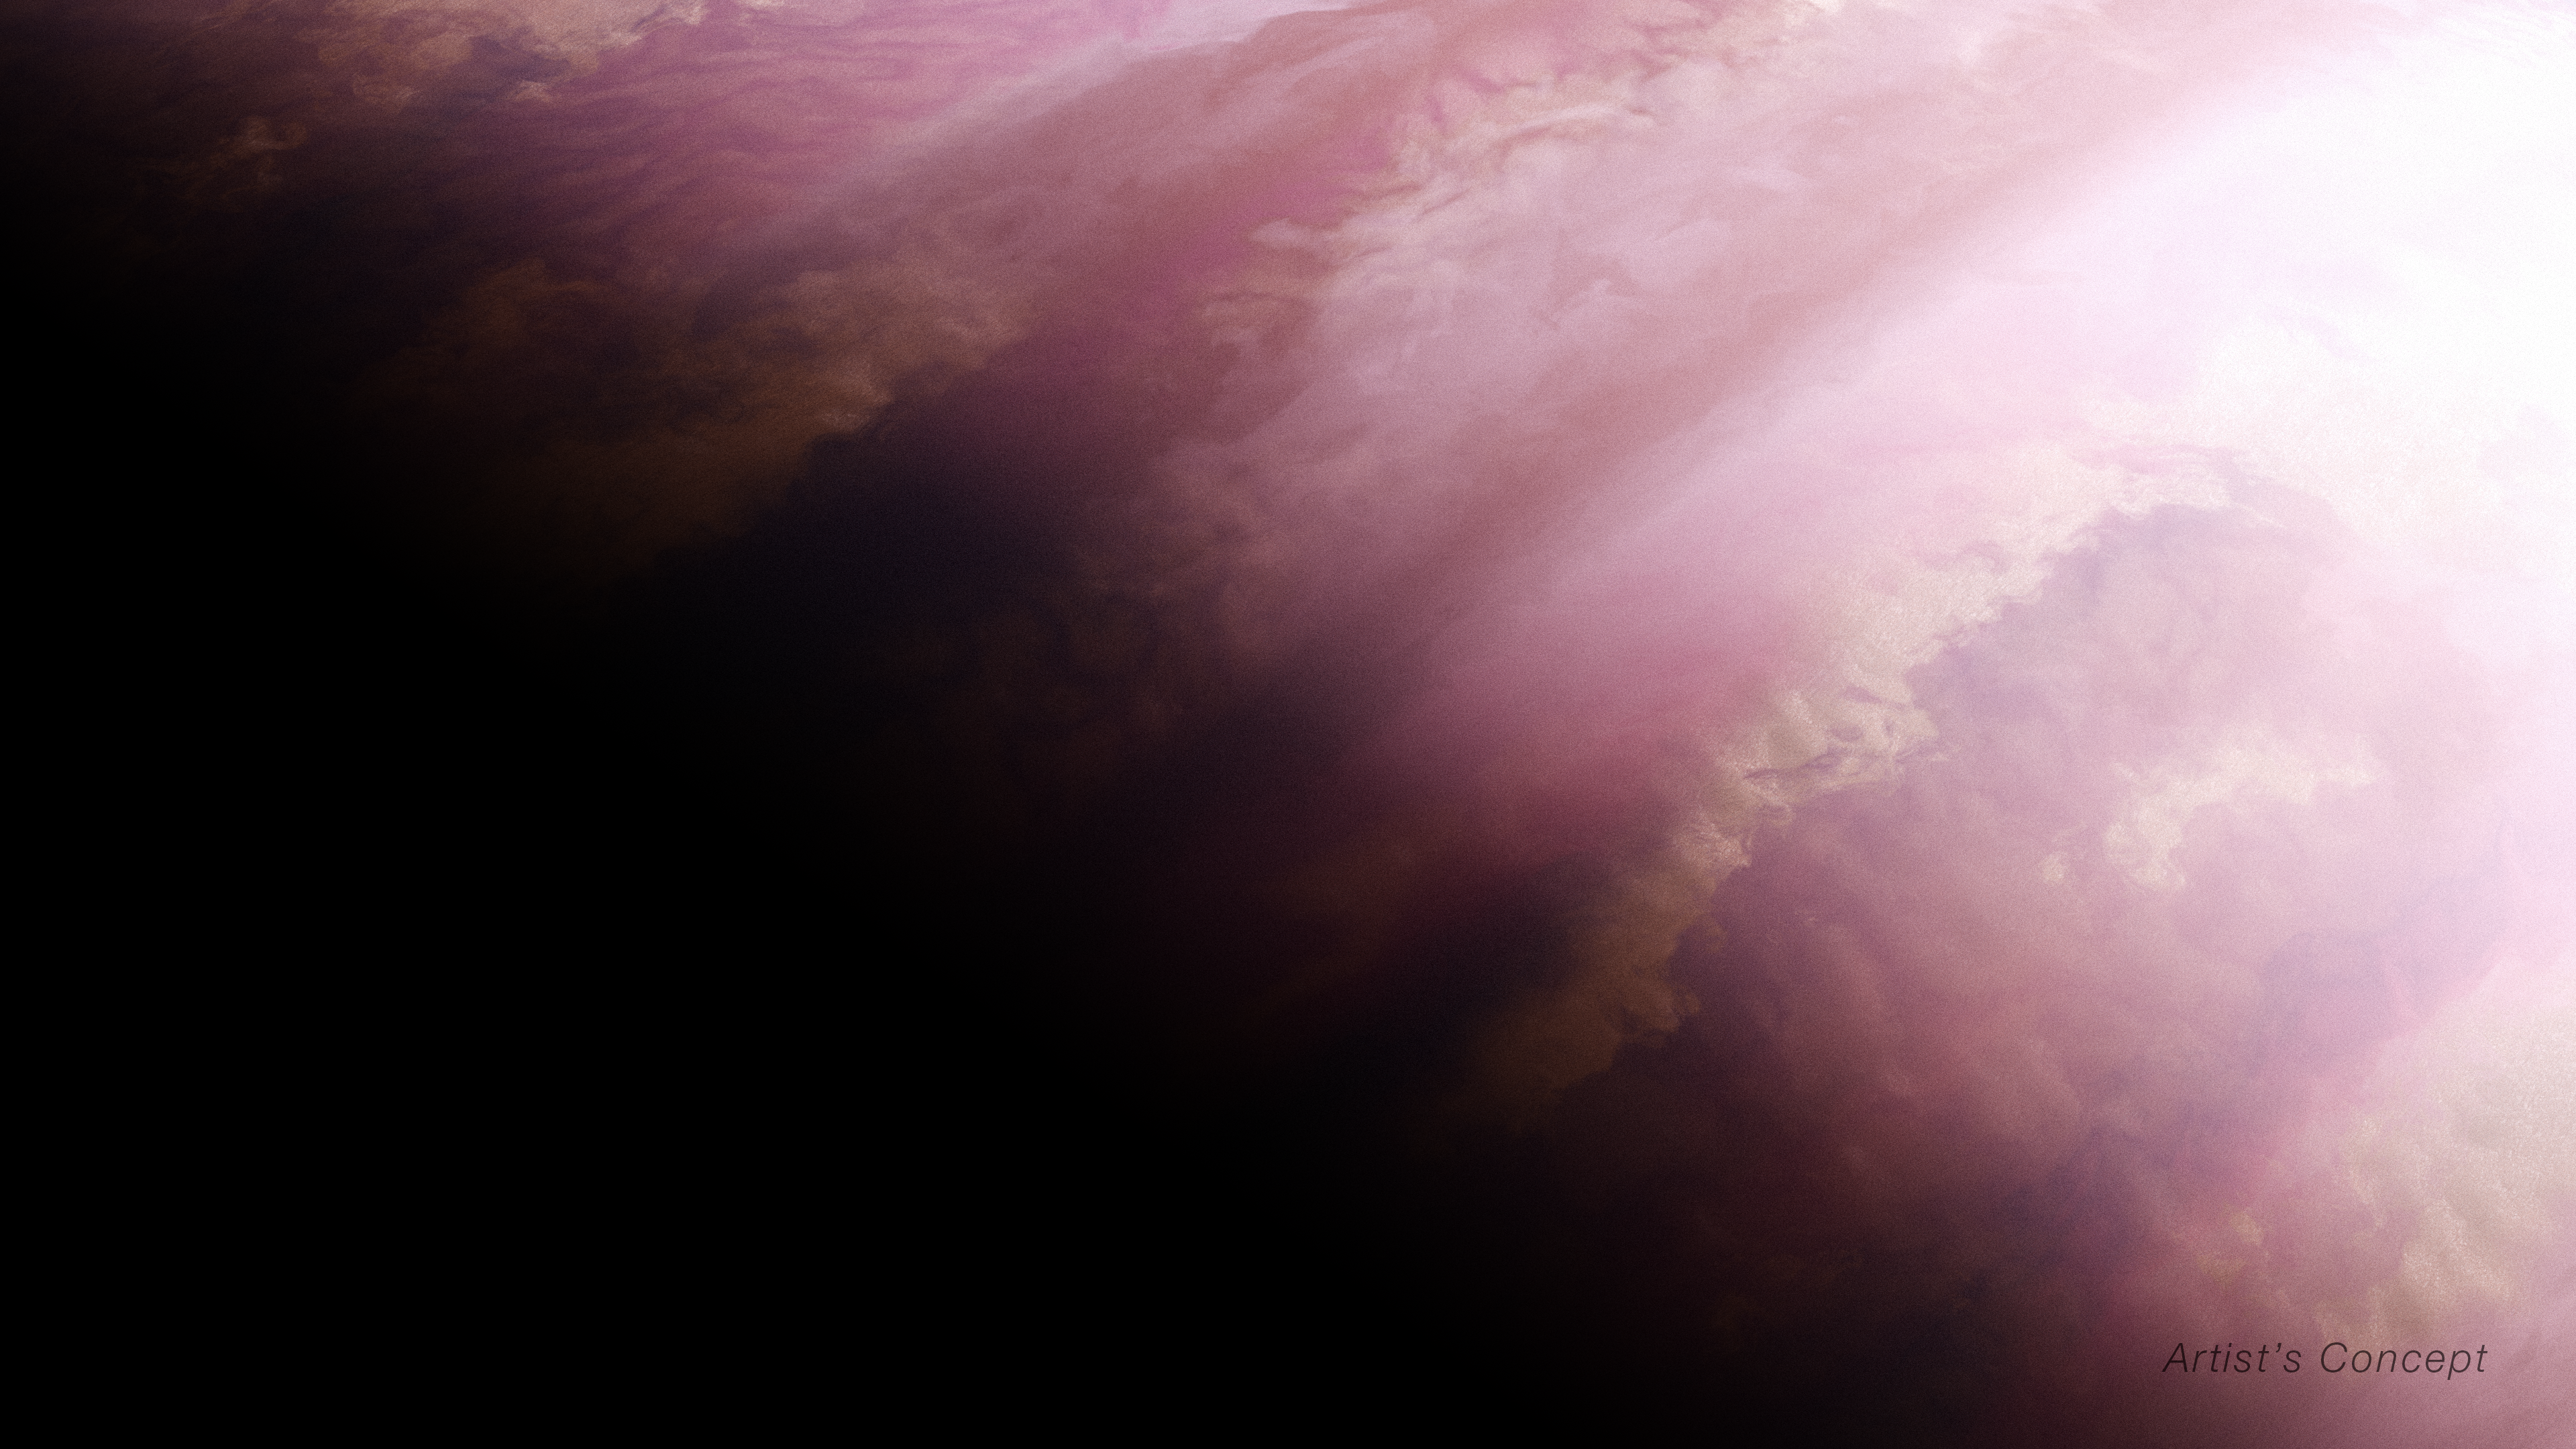

Hot Gas Giant Exoplanet WASP-39 b (Artist’s Concept)

This artist’s concept shows what the exoplanet WASP-39 b could look like based on indirect transit observations from NASA’s James Webb Space Telescope as well as other space- and ground-based telescopes.

WASP-39 b is a hot, puffy gas giant that orbits a G-type star that is slightly smaller and less massive than the Sun. WASP-39 b orbits relatively close to this star, just 0.0486 astronomical units (4,500,000 miles) away. WASP-39 b has a mass 0.28 times Jupiter (0.94 times Saturn) and a diameter 1.3 times greater than Jupiter.

WASP-39 b is tidally locked, with one side facing the star at all times. This means the planet has a terminator (a boundary that separates the planet’s dayside and nightside) where there is an eternal sunrise and sunset.

By analyzing a transmission spectrum of WASP-39 b from Webb’s NIRSpec (Near-Infrared Spectrograph), a technique that studies the exoplanet’s terminator, astronomers confirmed a temperature difference between the morning and evening, with the evening appearing hotter by roughly 300 Fahrenheit degrees (about 200 Celsius degrees). They also found evidence for different cloud cover, with the morning being likely cloudier than the evening.

Webb has not captured a direct image of WASP-39 b.

Credit: Illustration: NASA, ESA, CSA, Ralf Crawford (STScI)